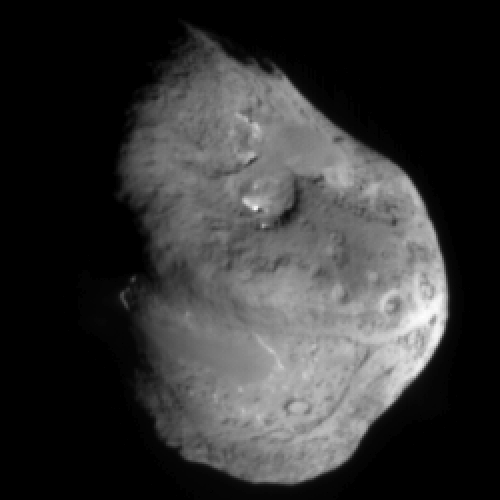

Hit Me With Your Best Shot

This image shows comet Tempel 1 approximately 5 minutes before Deep Impact’s probe smashed into its surface. It was taken by the probe’s impactor targeting sensor. The Sun is to the right of the image and reveals terrain varying in brightness by a factor of two. Shadows and bright areas indicate surface topography. Smooth regions with no features (lower left and upper right) are probably younger than rougher areas with circular features, which are probably impact craters. The probe crashed between the two dark-rimmed craters near the center and bottom of the comet.

The nucleus is estimated to be about 5 kilometers (3.1 miles) across and 7 (4.3 miles) kilometers tall.

Credit: NASA/JPL-Caltech/UMD